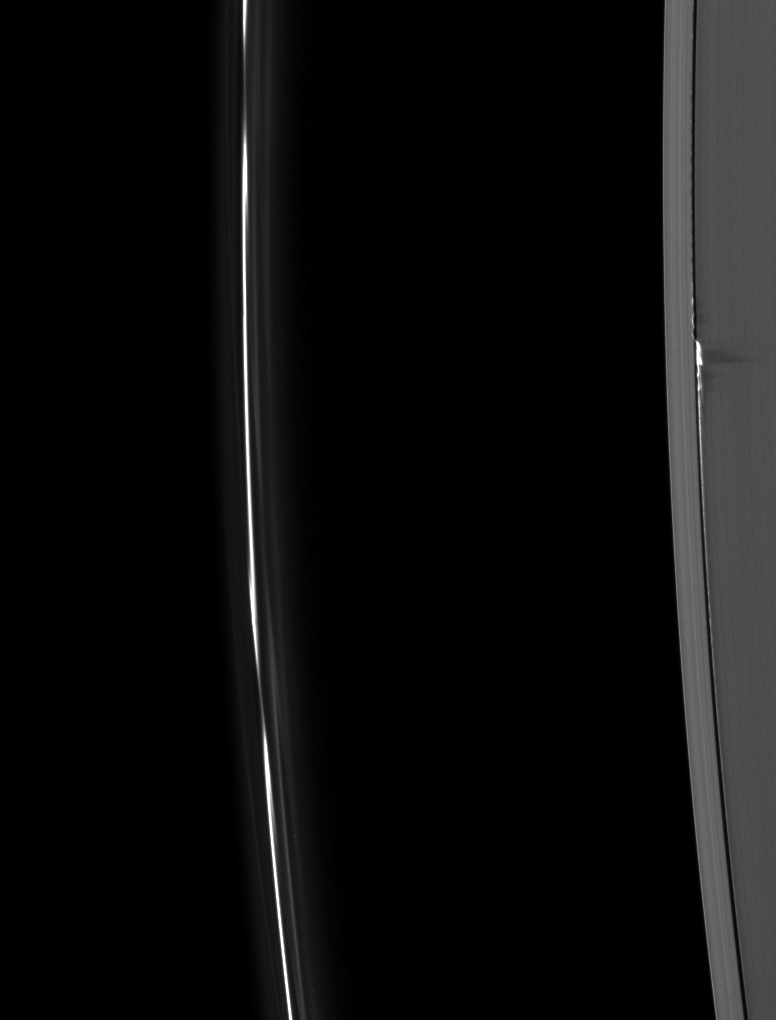

New Heights for Edge Waves

Ring material, pulled to spectacular heights above the ring plane by the gravity of the moon Daphnis, casts long shadows on Saturn’s A ring in this Cassini image taken about a month before the planet’s August 2009 equinox.

The shadows in this image have lengths as long as 500 kilometers (310 miles), meaning the structures casting the shadows reach heights of almost 4 kilometers (2.5 miles) above the ring plane. These heights are much greater than those previously observed for the Daphnis edge waves (see PIA11654), and are very likely caused by the distance between Daphnis and the inner edge of its gap getting unusually small at certain times.

Daphnis (8 kilometers, or 5 miles, across) is a bright dot in the Keeler Gap of the A ring on the right of the image. The moon has an inclined orbit, and its gravitational pull perturbs the orbits of the particles of the A ring forming the Keeler Gap’s edge and sculpts the edge into waves having both horizontal (radial) and out-of-plane components. Material on the inner edge of the gap orbits faster than the moon so that the waves there lead the moon in its orbit. Material on the outer edge moves slower than the moon, so waves there trail the moon. See PIA11655 to learn more and to see a movie of this process.

The thin F ring on the left of the image shows the perturbations caused by the moon Prometheus. See PIA08397 to learn more.

This image and others like it are only possible around the time of Saturn’s equinox which occurs every half-Saturn-year (equivalent to about 15 Earth years). The illumination geometry that accompanies equinox lowers the sun’s angle to the ring plane, significantly darkens the rings, and causes out-of-plane structures to cast long shadows across the rings. Cassini’s cameras have spotted not only the predictable shadows of some of Saturn’s moons (see PIA11657), but also the shadows of newly revealed vertical structures in the rings themselves (see PIA11664).

This view looks toward the unilluminated side of the rings from about 42 degrees above the ring plane.

The image was taken in visible light with the Cassini spacecraft narrow-angle camera on July 13, 2009. The view was obtained at a distance of approximately 1.5 million kilometers (932,000 miles) from Saturn and at a Sun-Saturn-spacecraft, or phase, angle of 84 degrees. Image scale is 9 kilometers (5 miles) per pixel.

The Cassini-Huygens mission is a cooperative project of NASA, the European Space Agency and the Italian Space Agency. The Jet Propulsion Laboratory, a division of the California Institute of Technology in Pasadena, manages the mission for NASA’s Science Mission Directorate, Washington, D.C. The Cassini orbiter and its two onboard cameras were designed, developed and assembled at JPL. The imaging operations center is based at the Space Science Institute in Boulder, Colo.

Credit: NASA/JPL/Space Science Institute